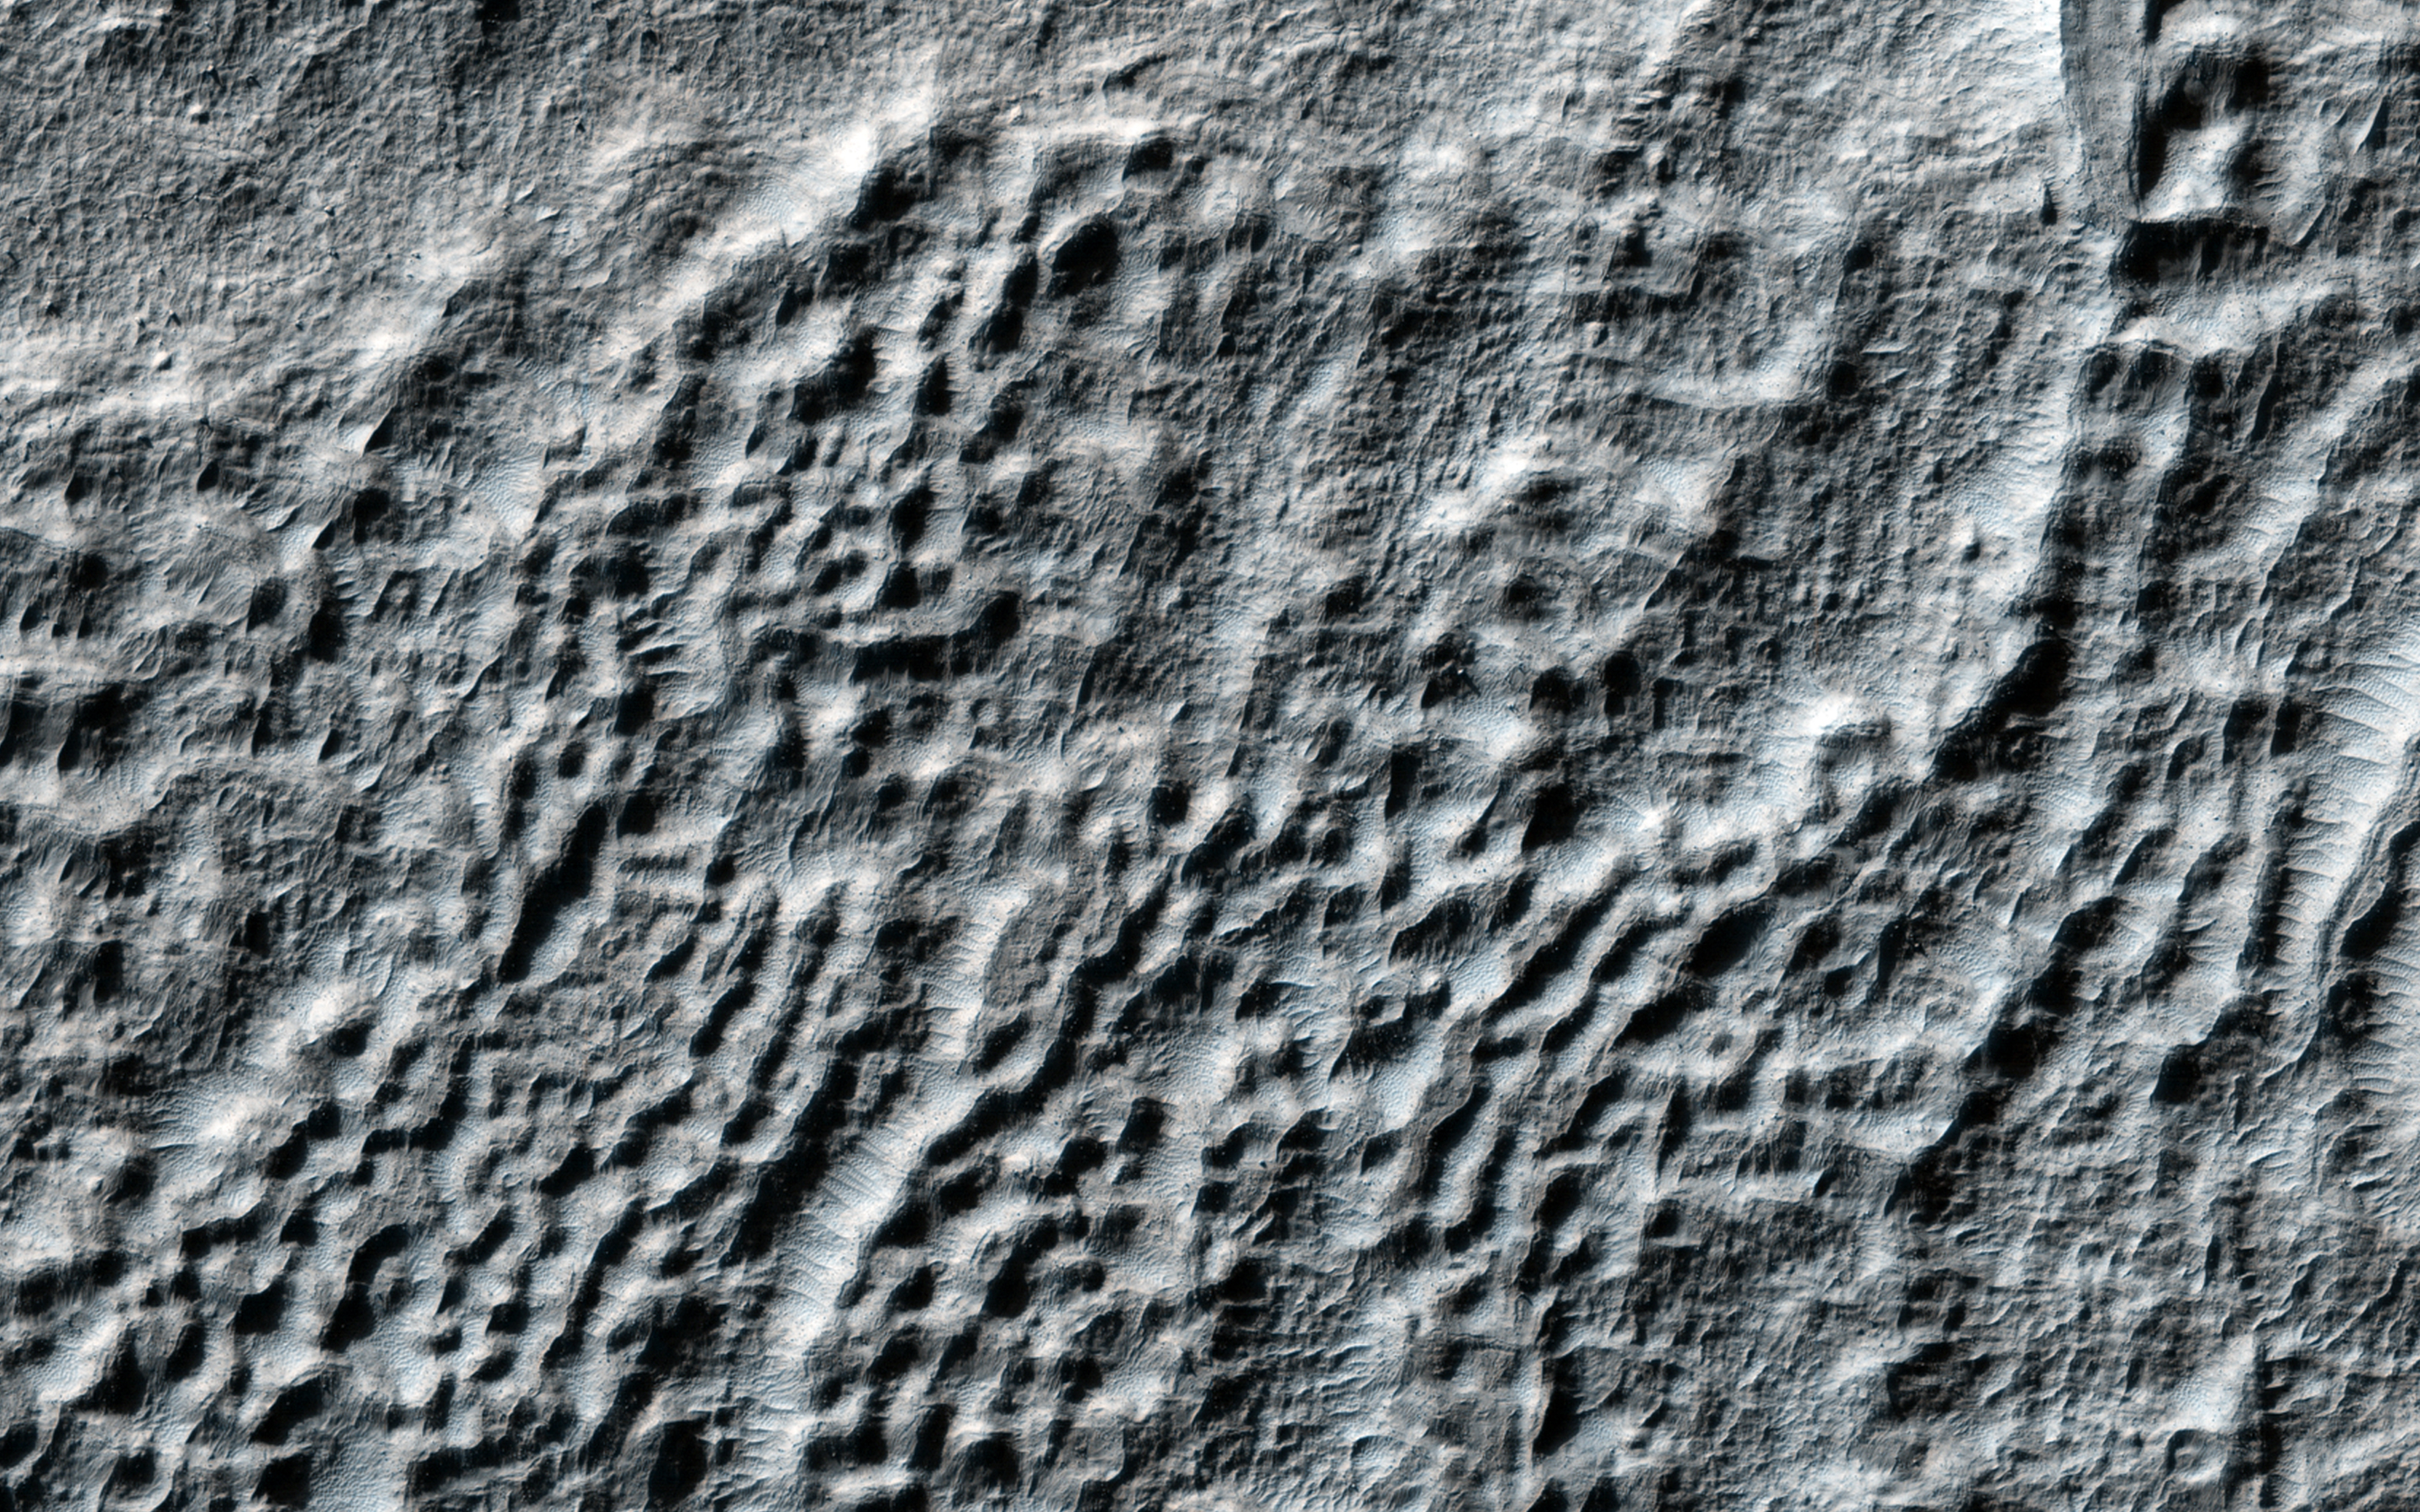

Fretted Terrains and Ground Deformation

This observation shows an excellent example of what is called “fretted terrain,” termed so because of the eroded appearance of the surface.

What causes this kind of terrain? One explanation is the sublimation of subsurface ground ice that goes directly from a solid state to a gaseous one. When that occurs, the material is removed and the ground can collapse in a jumbled pattern. The curving ridges and lineations could be indicative of slow movement of the ice-rich material, perhaps in a way that has similarities to rock glaciers on Earth.

HiRISE is one of six instruments on NASA’s Mars Reconnaissance Orbiter. The University of Arizona, Tucson, operates the orbiter’s HiRISE camera, which was built by Ball Aerospace & Technologies Corp., Boulder, Colo. NASA’s Jet Propulsion Laboratory, a division of the California Institute of Technology in Pasadena, manages the Mars Reconnaissance Orbiter Project for the NASA Science Mission Directorate, Washington.

Credit: NASA/JPL-Caltech/Univ. of Arizona